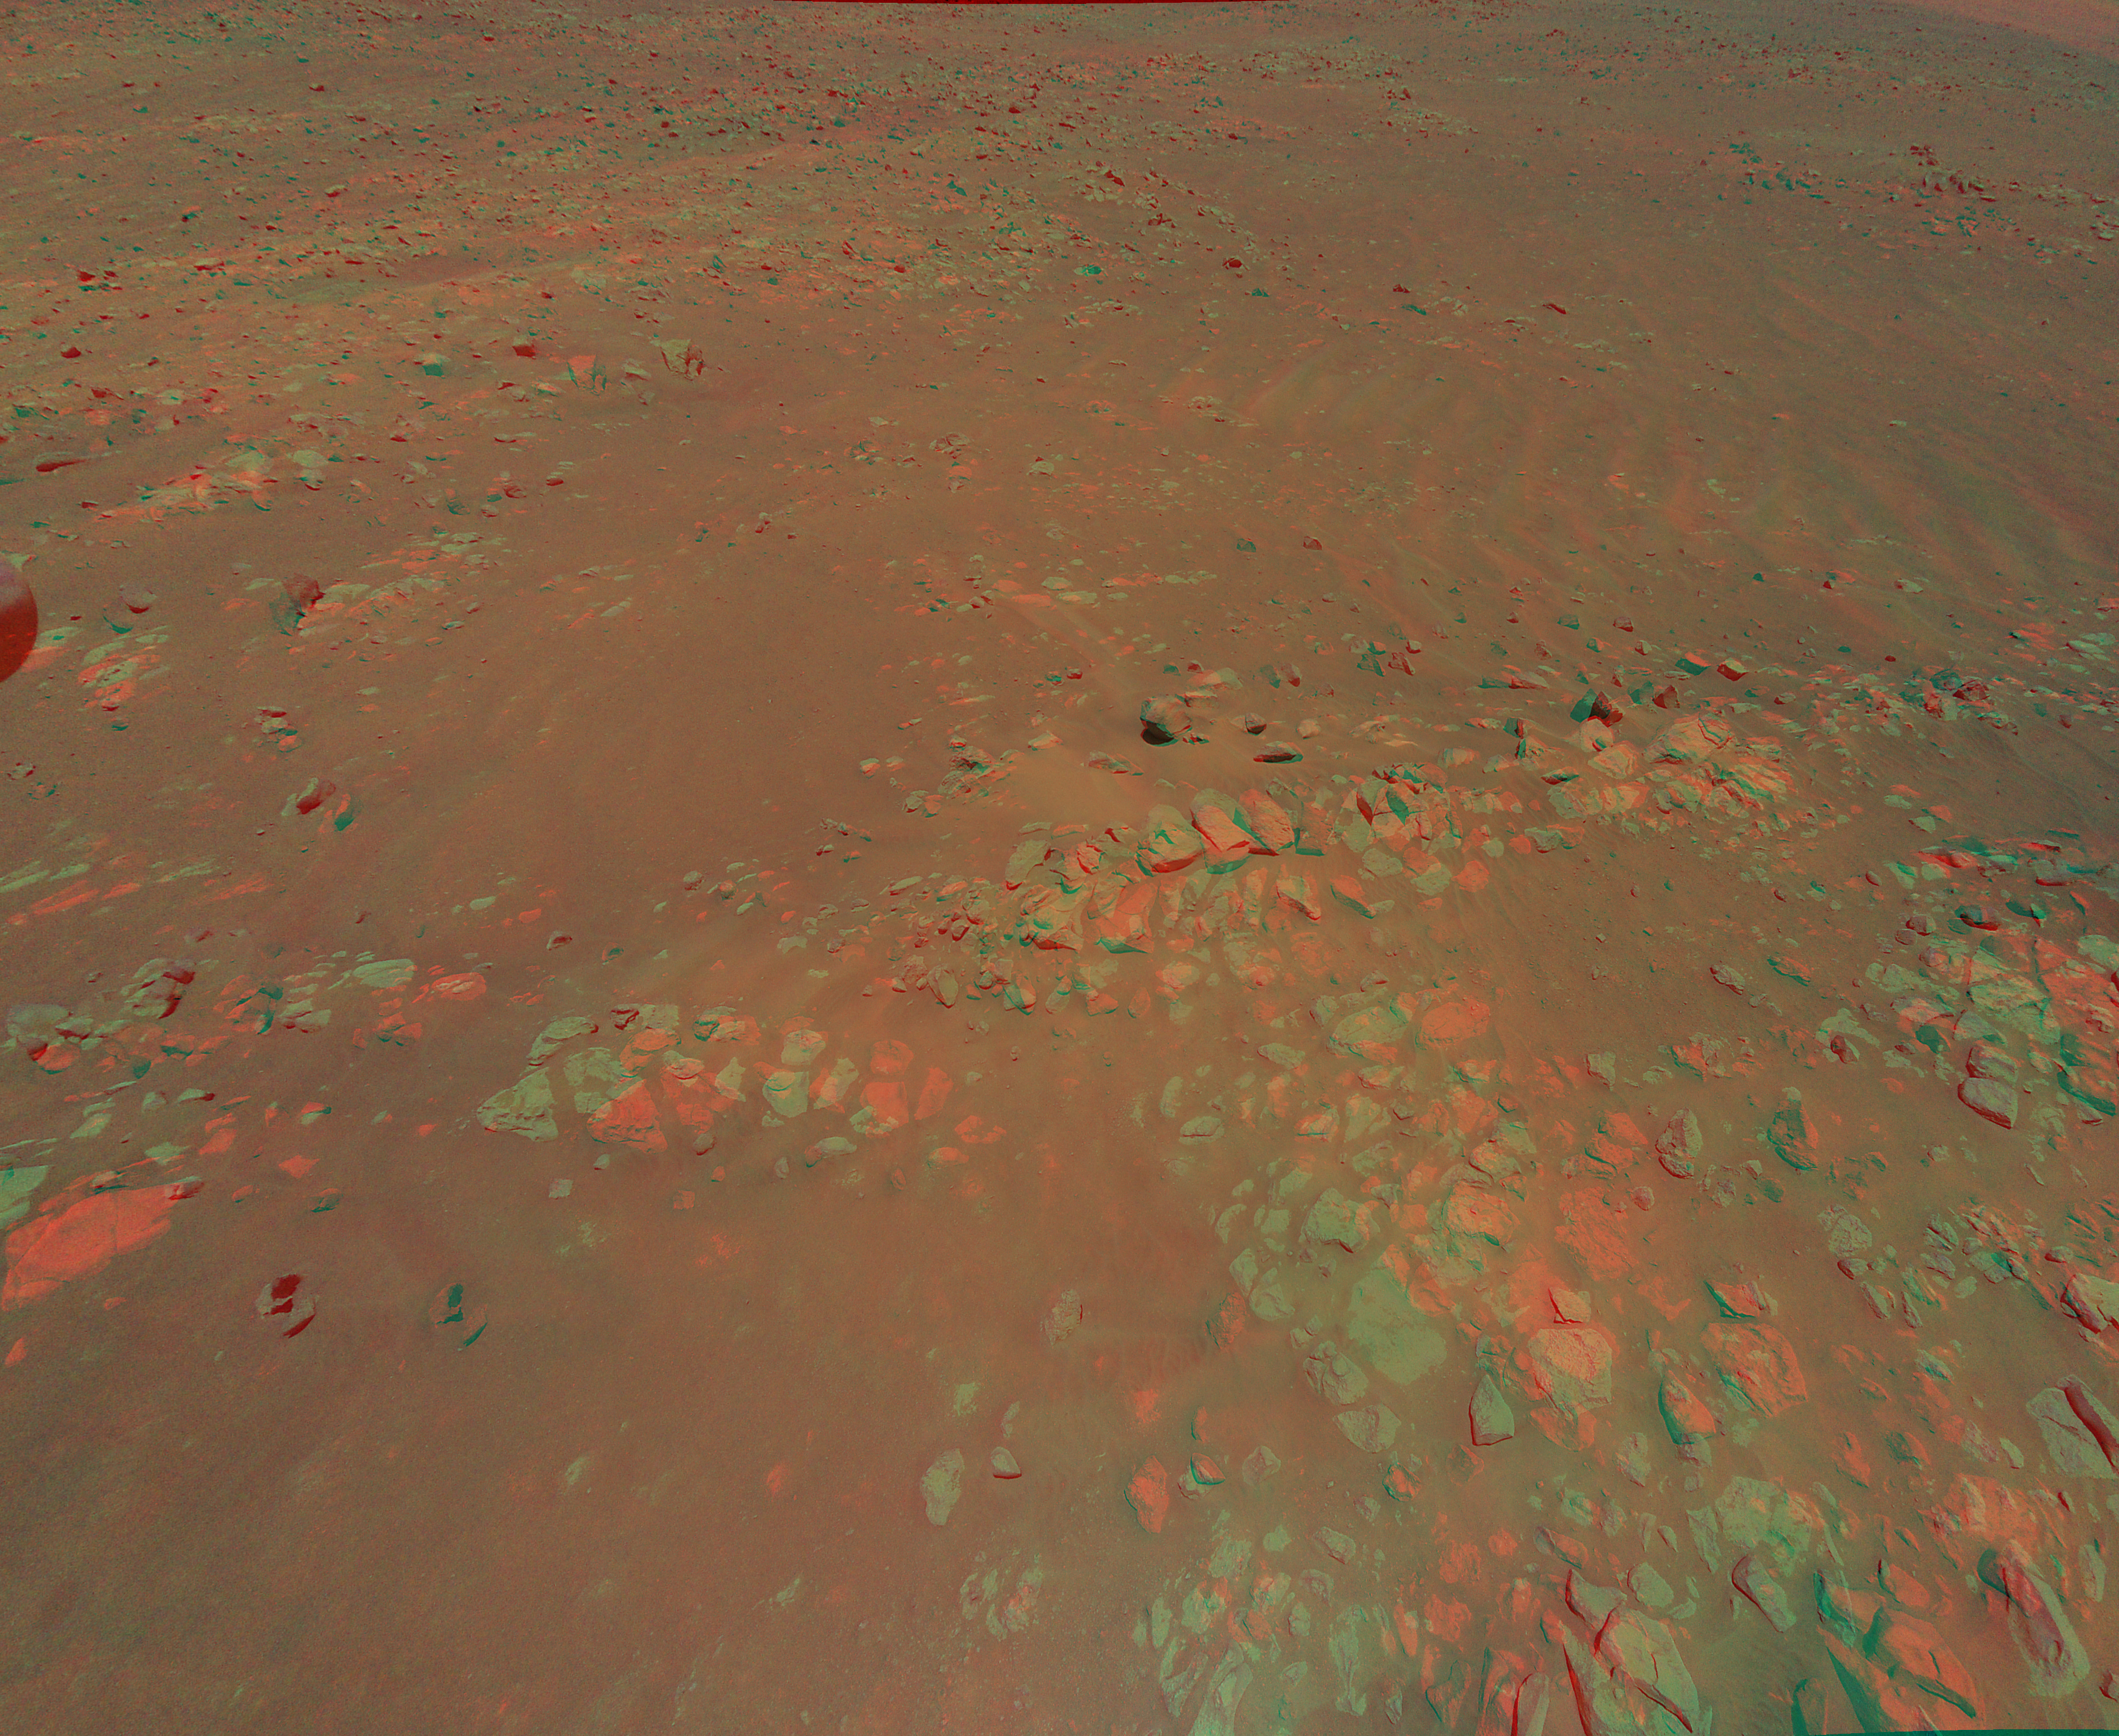

Jezero Crater’s Raised Ridges in 3D

This 3D view of an area the Mars Perseverance rover team calls “Raised Ridges” was created from data collected by NASA’s Ingenuity Mars Helicopter during its 10th flight at Mars on July 24, 2021. The stereo images of the geologic feature were taken at the request of the Mars Perseverance rover science team, which was considering visiting the ridges during the first science campaign. On Earth, similar fractures in desert environments might be a clue to past liquid water activity and thus past habitability.

The 3D view (or anaglyph) is best viewed with red-blue glasses. It was created by combining data from two images taken meters apart by the RTE camera aboard Ingenuity. At the time the two images were taken, Ingenuity was at an altitude of 40 feet (12 meters).

The Ingenuity Mars Helicopter was built by JPL, which also manages the technology demonstration project for NASA Headquarters. It is supported by NASA’s Science, Aeronautics Research, and Space Technology mission directorates. NASA’s Ames Research Center in California’s Silicon Valley, and NASA’s Langley Research Center in Hampton, Virginia, provided significant flight performance analysis and technical assistance during Ingenuity’s development. AeroVironment Inc., Qualcomm, and SolAero also provided design assistance and major vehicle components. Lockheed Martin Space designed and manufactured the Mars Helicopter Delivery System.

Credit: NASA/JPL-Caltech